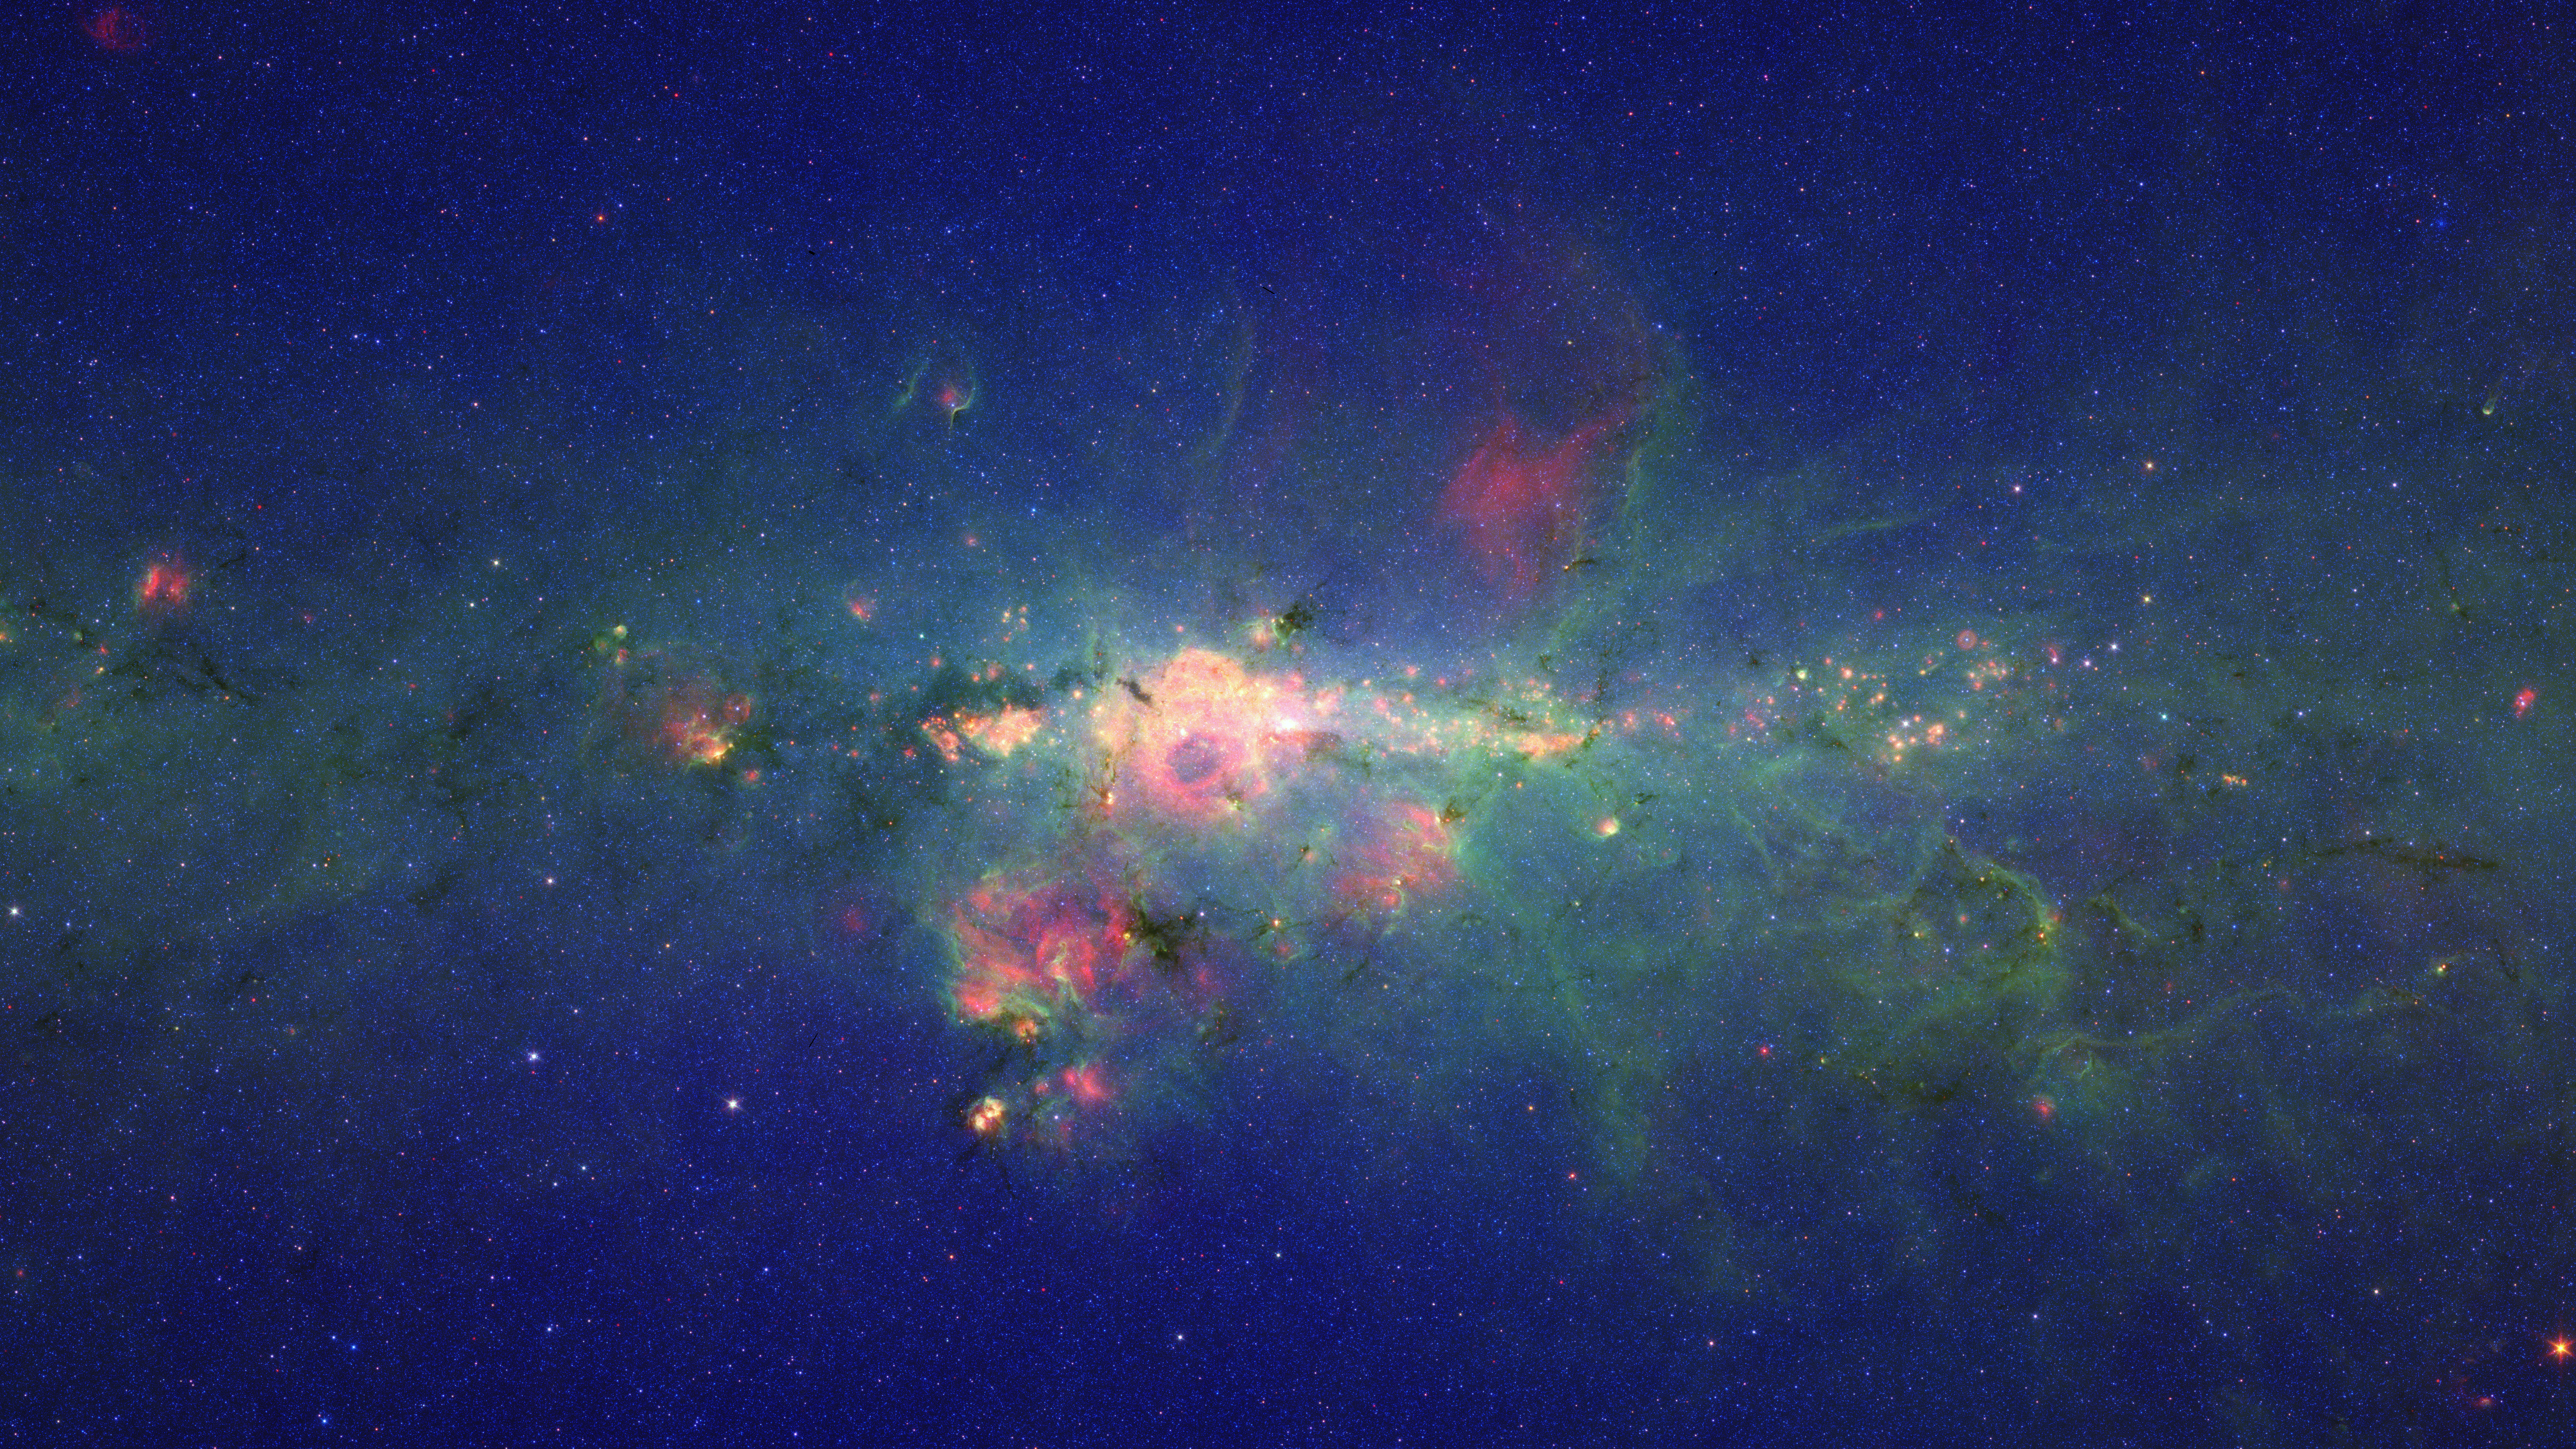

‘Peony Nebula’ Star Settles for Silver Medal

If our galaxy, the Milky Way, were to host its own version of the Olympics, the title for the brightest known star would go to a massive star called Eta Carina. However, a new runner-up—now the second-brightest star in our galaxy—has been discovered in the galaxy’s dusty and frenzied interior. This image from NASA’s Spitzer Space Telescope shows the new silver medalist, circled in the inset above, in the central region of our Milky Way.

Dubbed the ‘Peony nebula’ star, this blazing ball of gas shines with the equivalent light of 3.2 million suns. The reigning champ, Eta Carina, produces the equivalent of 4.7 million suns worth of light—though astronomers say these estimates are uncertain, and it’s possible that the Peony nebula star could be even brighter than Eta Carina.

If the Peony star is so bright, why doesn’t it stand out more in this view? The answer is dust. This star is located in a very dusty region jam packed with stars. In fact, there could be other super bright stars still hidden deep in the stellar crowd. Spitzer’s infrared eyes allowed it to pierce the dust and assess the Peony nebula star’s true brightness. Likewise, infrared data from the European Southern Observatory’s New Technology Telescope in Chile were integral in calculating the Peony nebula star’s luminosity.

The Peony nebula, which surrounds the Peony nebular star, is the reddish cloud of dust in and around the white circle.

The movie begins by showing a stretch of the dusty and frenzied central region of our Milky Way galaxy. It then zooms in to reveal the “Peony nebula” star—the new second-brightest star in the Milky Way, discovered in part by NASA’s Spitzer Space Telescope.

This is a three-color composite showing infrared observations from two Spitzer instruments. Blue represents 3.6-micron light and green shows light of 8 microns, both captured by Spitzer’s infrared array camera. Red is 24-micron light detected by Spitzer’s multiband imaging photometer.

Credit: NASA/JPL-Caltech/Potsdam Univ.